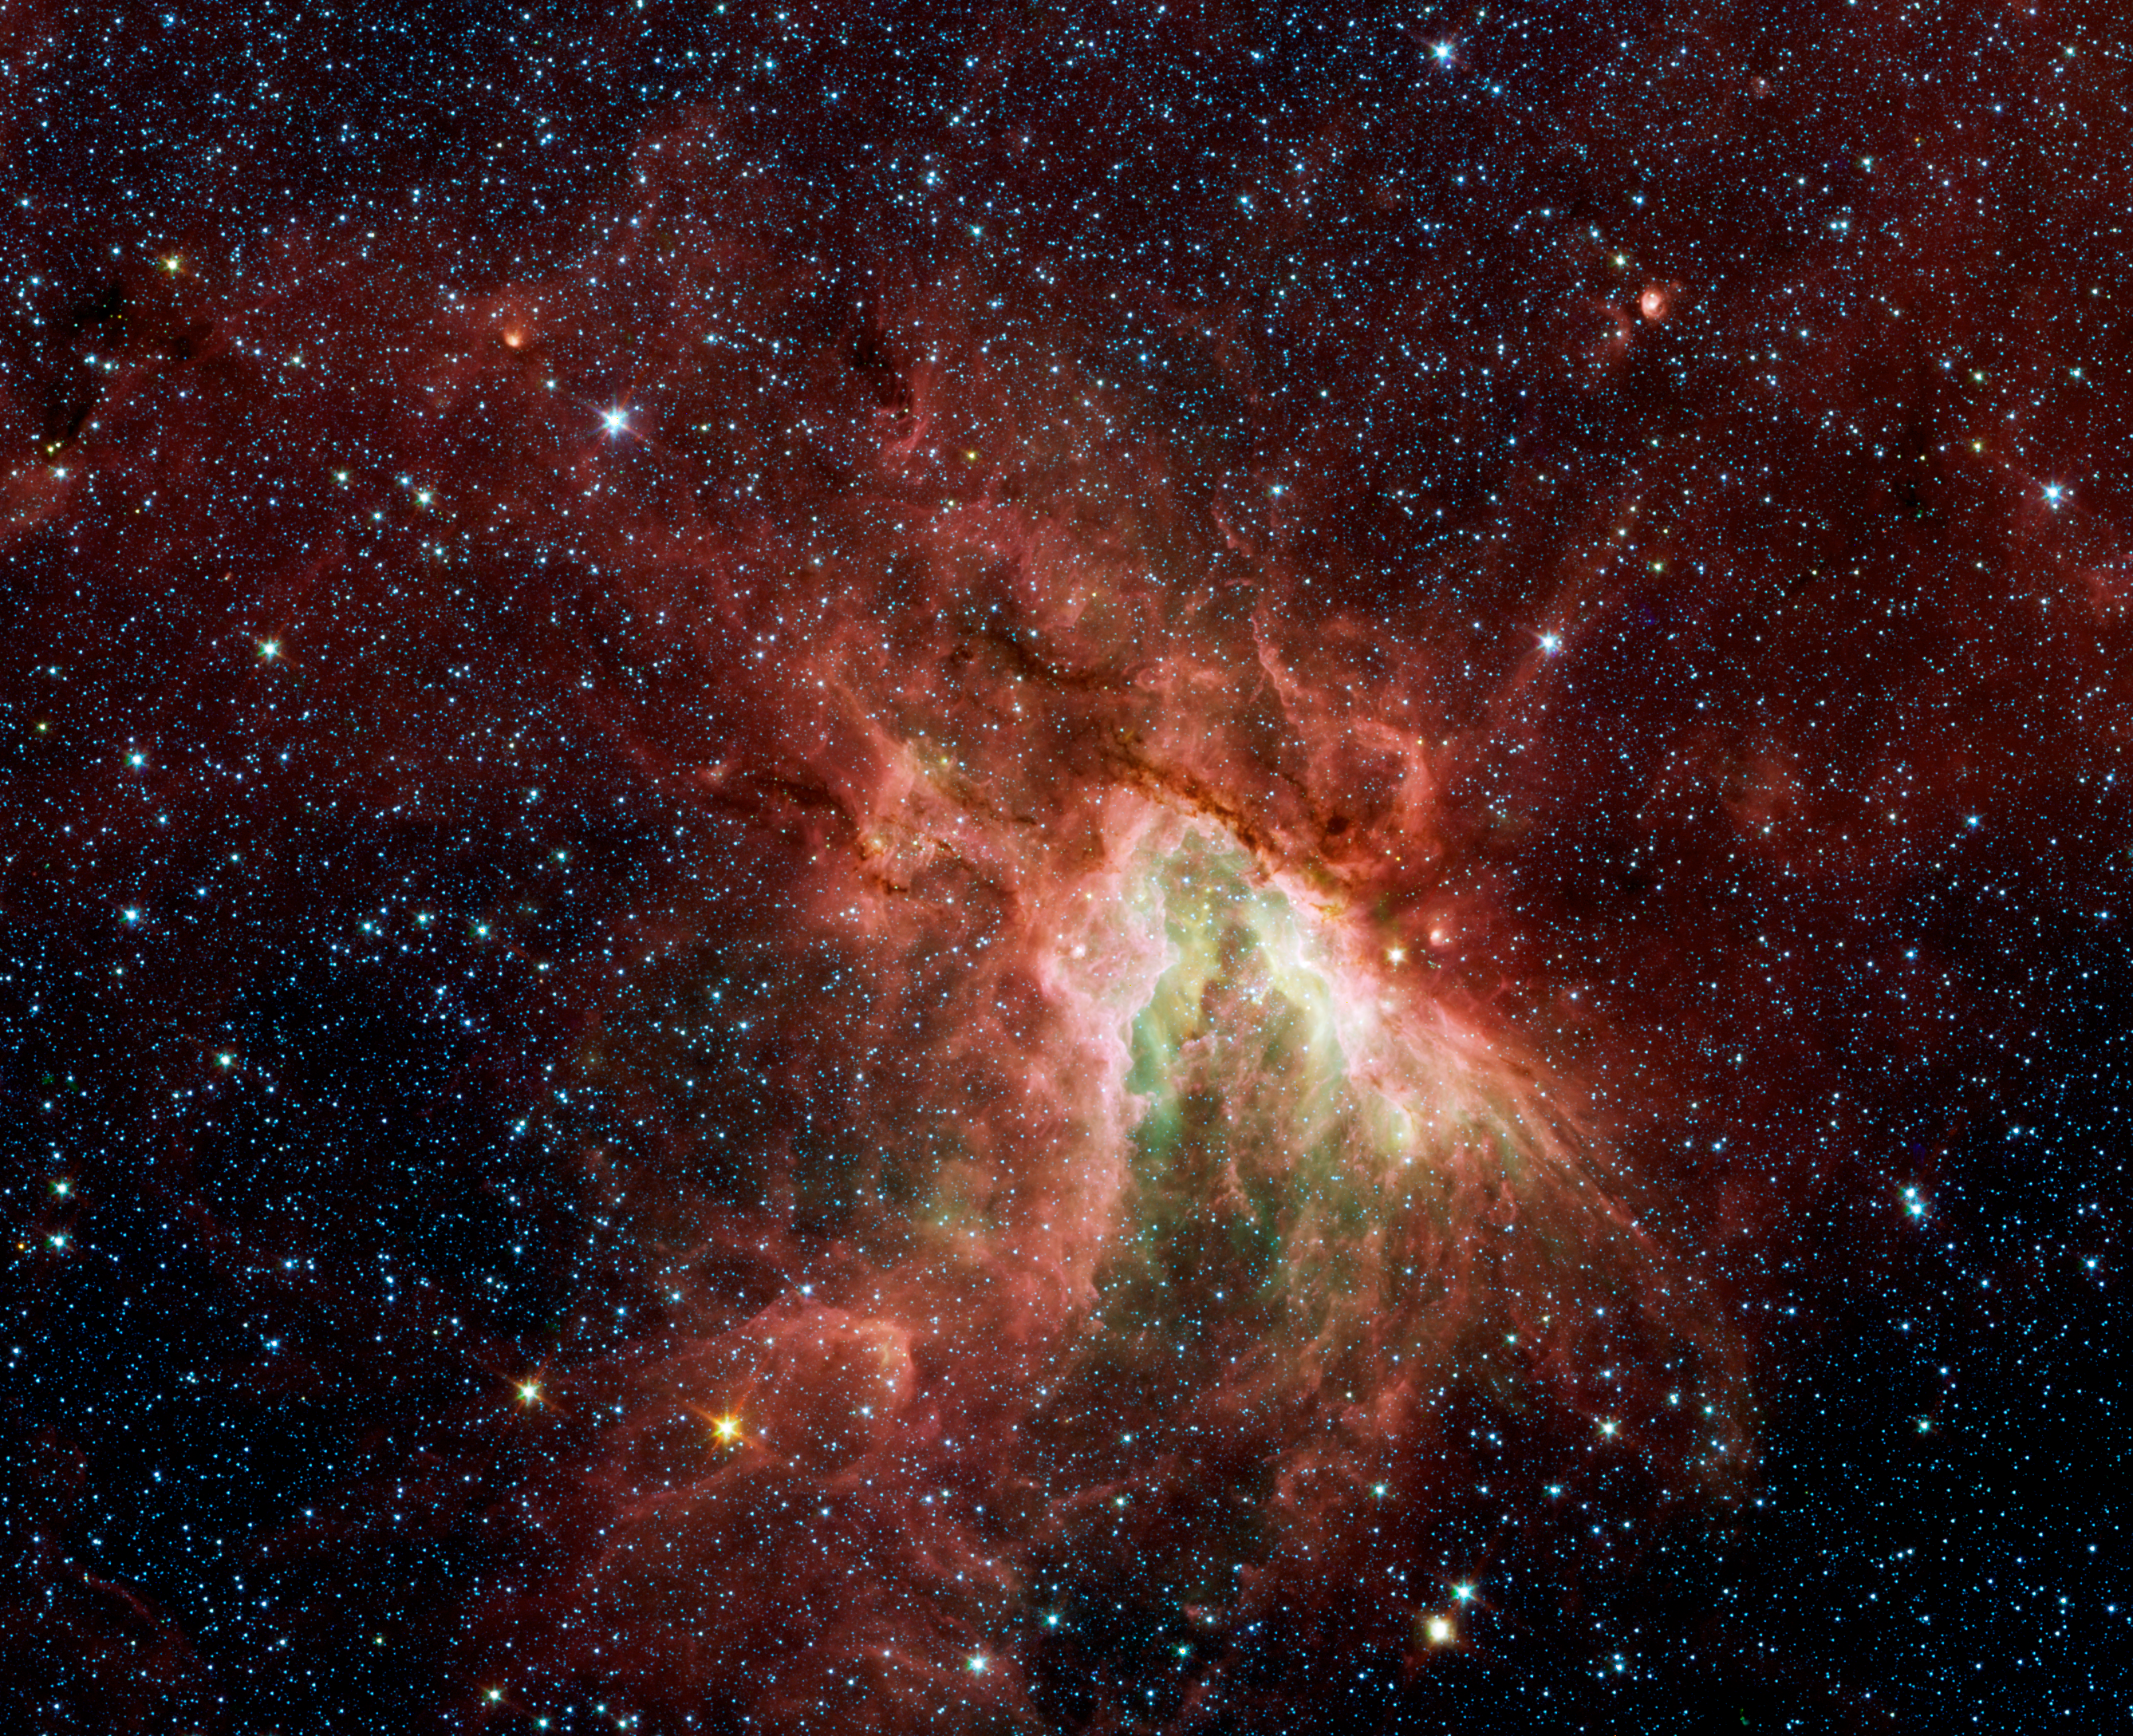

M17: Celestial Sea of Stars

NASA's Spitzer Space Telescope has captured a new, infrared view of the choppy star-making cloud called M17, also known as the Omega Nebula or the Swan Nebula.

The cloud, located about 6,000 light-years away in the constellation Sagittarius, is dominated by a central group of massive stars -- the most massive stars in the region. These central stars give off intense flows of expanding gas, which rush like rivers against dense piles of material, carving out the deep pocket at center of the picture. Winds from the region's other massive stars push back against these oncoming rivers, creating bow shocks like those that pile up in front of speeding boats.

Three of these bow shocks are nestled in the upper left side of the central cavity, but are difficult to spot in this view. They are composed of compressed gas in addition to dust that glows at infrared wavelengths Spitzer can see. The smiley-shaped bow shocks curve away from the stellar winds of the central massive stars.

This picture was taken with Spitzer's infrared array camera. It is a four-color composite, in which light with a wavelength of 3.6 microns is blue; 4.5-micron light is green; 5.8-micron light is orange; and 8-micron light is red. Dust is red, hot gas is green and white is where gas and dust intermingle. Foreground and background stars appear scattered through the image.

Credit: NASA/JPL-Caltech/M. Povich (Univ. of Wisconsin)